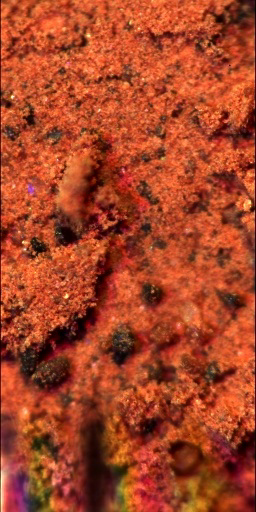

Microscope Image of a Martian Soil Surface Sample

This is the closest view of the material underneath NASA’s Phoenix Mars Lander. This sample was taken from the top centimeter of the Martian soil, and this image from the lander’s Optical Microscope demonstrates its overall composition.

The soil is mostly composed of fine orange particles, and also contains larger grains, about a tenth of a millimeter in diameter, and of various colors. The soil is sticky, keeping together as a slab of material on the supporting substrate even though the substrate is tilted to the vertical.

The fine orange grains are at or below the resolution of the Optical Microscope. Mixed into the soil is a small amount — about 0.5 percent — of white grains, possibly of a salt. The larger grains range from black to almost transparent in appearance. At the bottom of the image, the shadows of the Atomic Force Microscope (AFM) beams are visible. This image is 1 millimeter x 2 millimeters.

The Phoenix Mission is led by the University of Arizona, Tucson, on behalf of NASA. Project management of the mission is by JPL, Pasadena, Calif. Spacecraft development was by Lockheed Martin Space Systems, Denver.

Photojournal Note: As planned, the Phoenix lander, which landed May 25, 2008 23:53 UTC, ended communications in November 2008, about six months after landing, when its solar panels ceased operating in the dark Martian winter.

Credit: NASA/JPL-Caltech/University of Arizona/Imperial College London